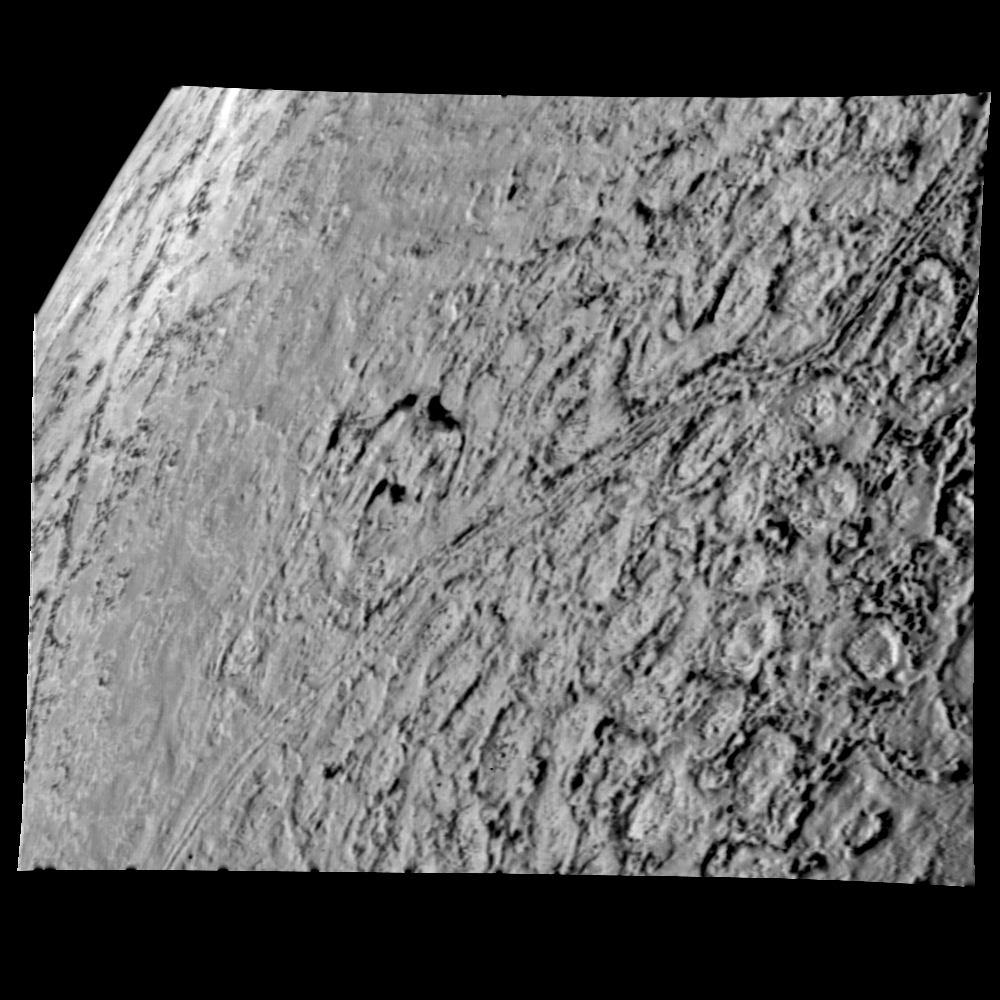

Triton High Resolution View of Northern Hemisphere

This is one of the most detailed views of the surface of Triton taken by Voyager 2 on its flyby of the large satellite of Neptune early in the morning of Aug. 25, 1989. The picture was stored on the tape recorder and relayed to Earth later. Taken from a distance of only 40,000 km (25,000 miles), the frame is about 220 kilometers (140 miles) across and shows details as small as 750 meters (0.5 miles). Most of the area is covered by a peculiar landscape of roughly circular depressions separated by rugged ridges. This type of terrain, which covers large tracts of Triton’s northern hemisphere, is unlike anything seen elsewhere in the solar system. The depressions are probably not impact craters: They are too similar in size and too regularly spaced. Their origin is still unknown, but may involve local melting and collapse of the icy surface. A conspicuous set of grooves and ridges cuts across the landscape, indicating fracturing and deformation of Triton’s surface. The rarity of impact craters suggests a young surface by solar system standards, probably less than a few billion years old. The Voyager Mission is conducted by JPL for NASA’s Office of Space Science and Applications.

Credit: NASA/JPL